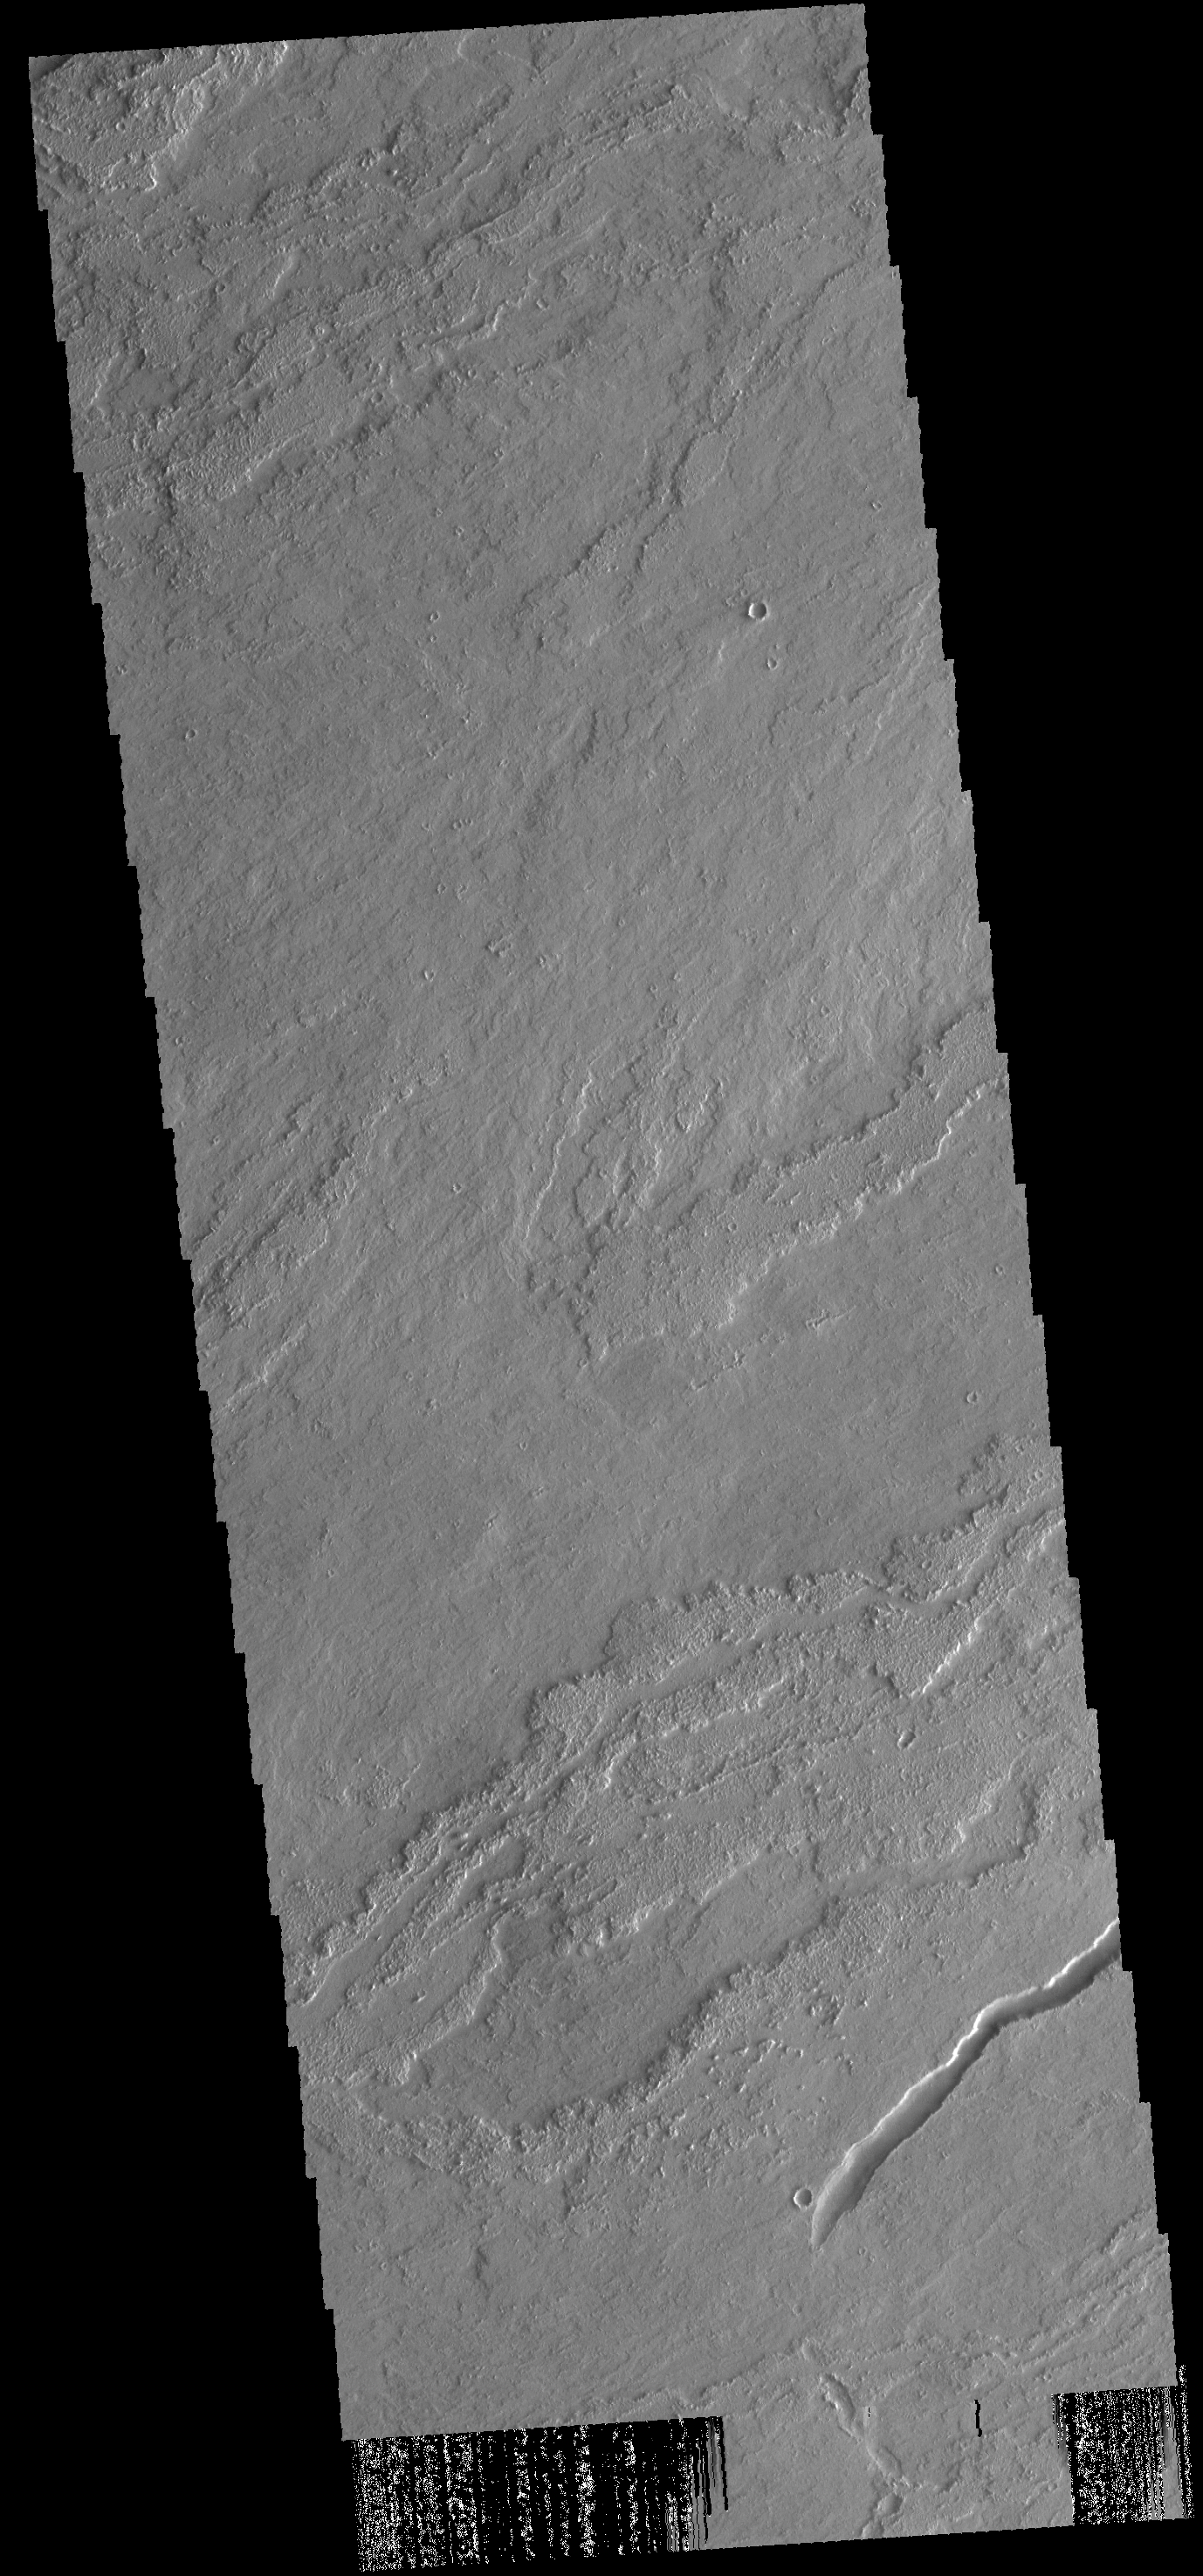

Lava Flows

This VIS image shows lava flows near Arsia Mons.

Credit: NASA/JPL-Caltech/ASU